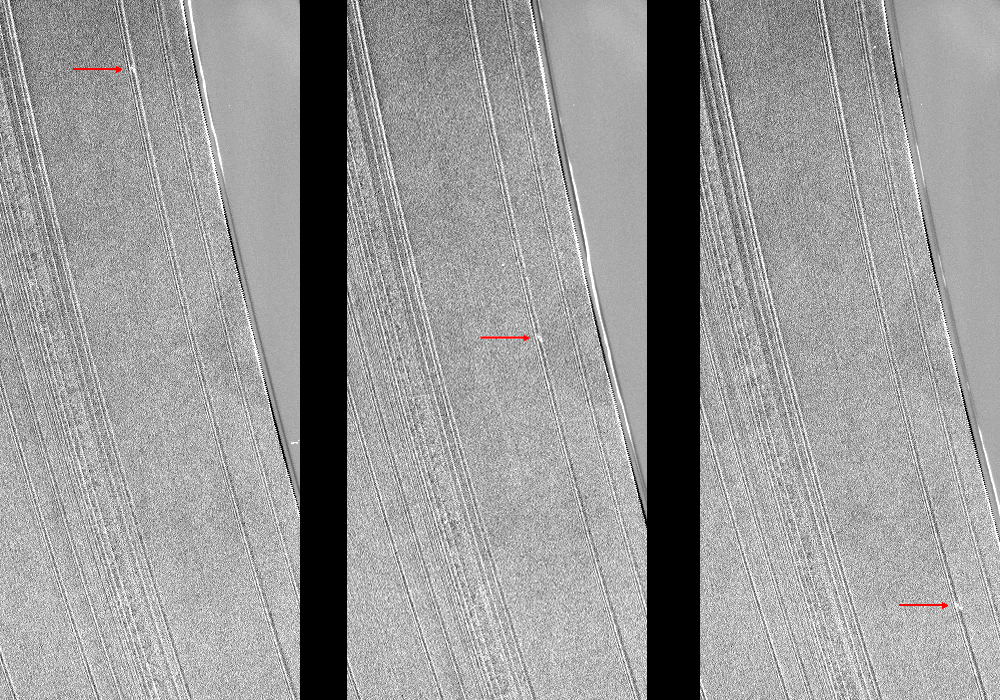

Hello Again

These three Cassini images show a propeller-shaped structure created by an unseen moon in Saturn’s A ring. Propellers and other details of Saturn’s rings are greeting scientists for the first time in two years, as Cassini’s orbit took the spacecraft out of Saturn’s equatorial plane in the spring of 2012, making face-on views of the rings possible again.

For years scientists have tracked this propeller, marked with red arrows here. These images are part of a growing catalogue of “propeller” moons that, despite being too small to be seen, enhance their visibility by creating larger disturbances in the surrounding fabric of Saturn’s rings.

This propeller, nicknamed “Sikorsky” after Russian-American aviator Igor Sikorsky, is about 30 miles (50 kilometers) long. See PIA12790, PIA12792 and PIA11672 to learn more about propellers.

In this most recent image, scientists knew they were observing a propeller they had seen before because Sikorsky was found close to the location predicted by a simple model of its motion. But its actual location did trail the predicted location by 6 degrees of longitude (8,000 miles, or 13,000 kilometers), underlining some of the changes known to occur in the orbits of propeller moons. These changes may occur because of interactions between the rings and the propeller moons. Scientists are eager to understand these interactions in Saturn’s rings, as they may hold a key to similar systems such as solar systems forming from disks of matter.

In this most recent image, Sikorsky was found to trail its predicted position by 6 degrees of longitude (8,000 miles, or 13,000 kilometers), a discrepancy that underlines the changes that are known to occur in the orbits of propeller moons, possibly due to interactions between the rings and the embedded moons. Scientists are eager to understand these interactions in Saturn’s rings, as they may hold a key to similar systems such as solar systems forming from disks of matter.

The Encke Gap of Saturn’s A ring is on the right in the images. The A ring is the outermost of Saturn’s main rings. This view looks toward the northern, sunlit side of the rings from about 12 degrees above the ringplane.

These images have not been cleaned of the effects of cosmic rays that struck the camera’s sensor during exposure. These cosmic ray hits appear as small white specks or streaks on the images. These specks are not features in Saturn’s rings. The image has been enhanced to aid visibility of compact objects like the propeller. The enhancement makes the edge of the Encke Gap appear dashed.

The images were taken in visible light with the Cassini spacecraft narrow-angle camera on June 5, 2012. The view was obtained at a distance of approximately 236,000 miles (380,000 kilometers) from Saturn and at a sun-Saturn-spacecraft, or phase, angle of 24 degrees. Image scale is 1 mile (2 kilometers) per pixel.

The Cassini-Huygens mission is a cooperative project of NASA, the European Space Agency and the Italian Space Agency. The Jet Propulsion Laboratory, a division of the California Institute of Technology in Pasadena, manages the mission for NASA’s Science Mission Directorate, Washington, D.C. The Cassini orbiter and its two onboard cameras were designed, developed and assembled at JPL. The imaging operations center is based at the Space Science Institute in Boulder, Colo.

Credit: NASA/JPL-Caltech/SSI/Cornell